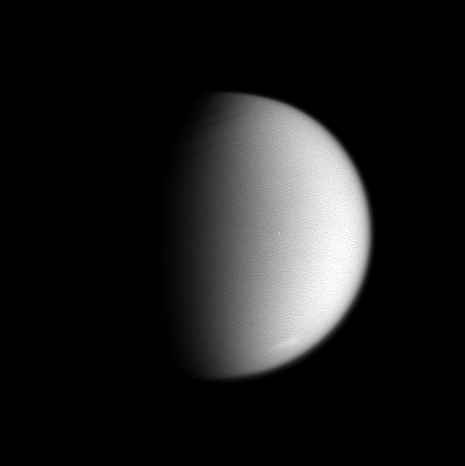

Faint Southern Clouds

This clear-filter view of Saturn’s moon Titan reveals a region of cloud activity at high southern latitudes. Titan is 5,150 kilometers (3,200 miles) across.

Cassini observations have generally been consistent with Earth-based observations that indicate the south-polar fields of clouds that had been observed frequently in 2004 haven’t been present in 2005.

This image was taken in visible light with the Cassini spacecraft narrow-angle camera on Aug. 31, 2005, at a distance of approximately 3.3 million kilometers (2 million miles) from Titan and at a Sun-Titan-spacecraft, or phase, angle of 70 degrees. The image scale is 20 kilometers (12 miles) per pixel. North on Titan is up and rotated about 20 degrees to the left. The view has been mildly enhanced to make the cloud feature more easily visible.

The Cassini-Huygens mission is a cooperative project of NASA, the European Space Agency and the Italian Space Agency. The Jet Propulsion Laboratory, a division of the California Institute of Technology in Pasadena, manages the mission for NASA’s Science Mission Directorate, Washington, D.C. The Cassini orbiter and its two onboard cameras were designed, developed and assembled at JPL. The imaging operations center is based at the Space Science Institute in Boulder, Colo.

Credit: NASA/JPL/Space Science Institute